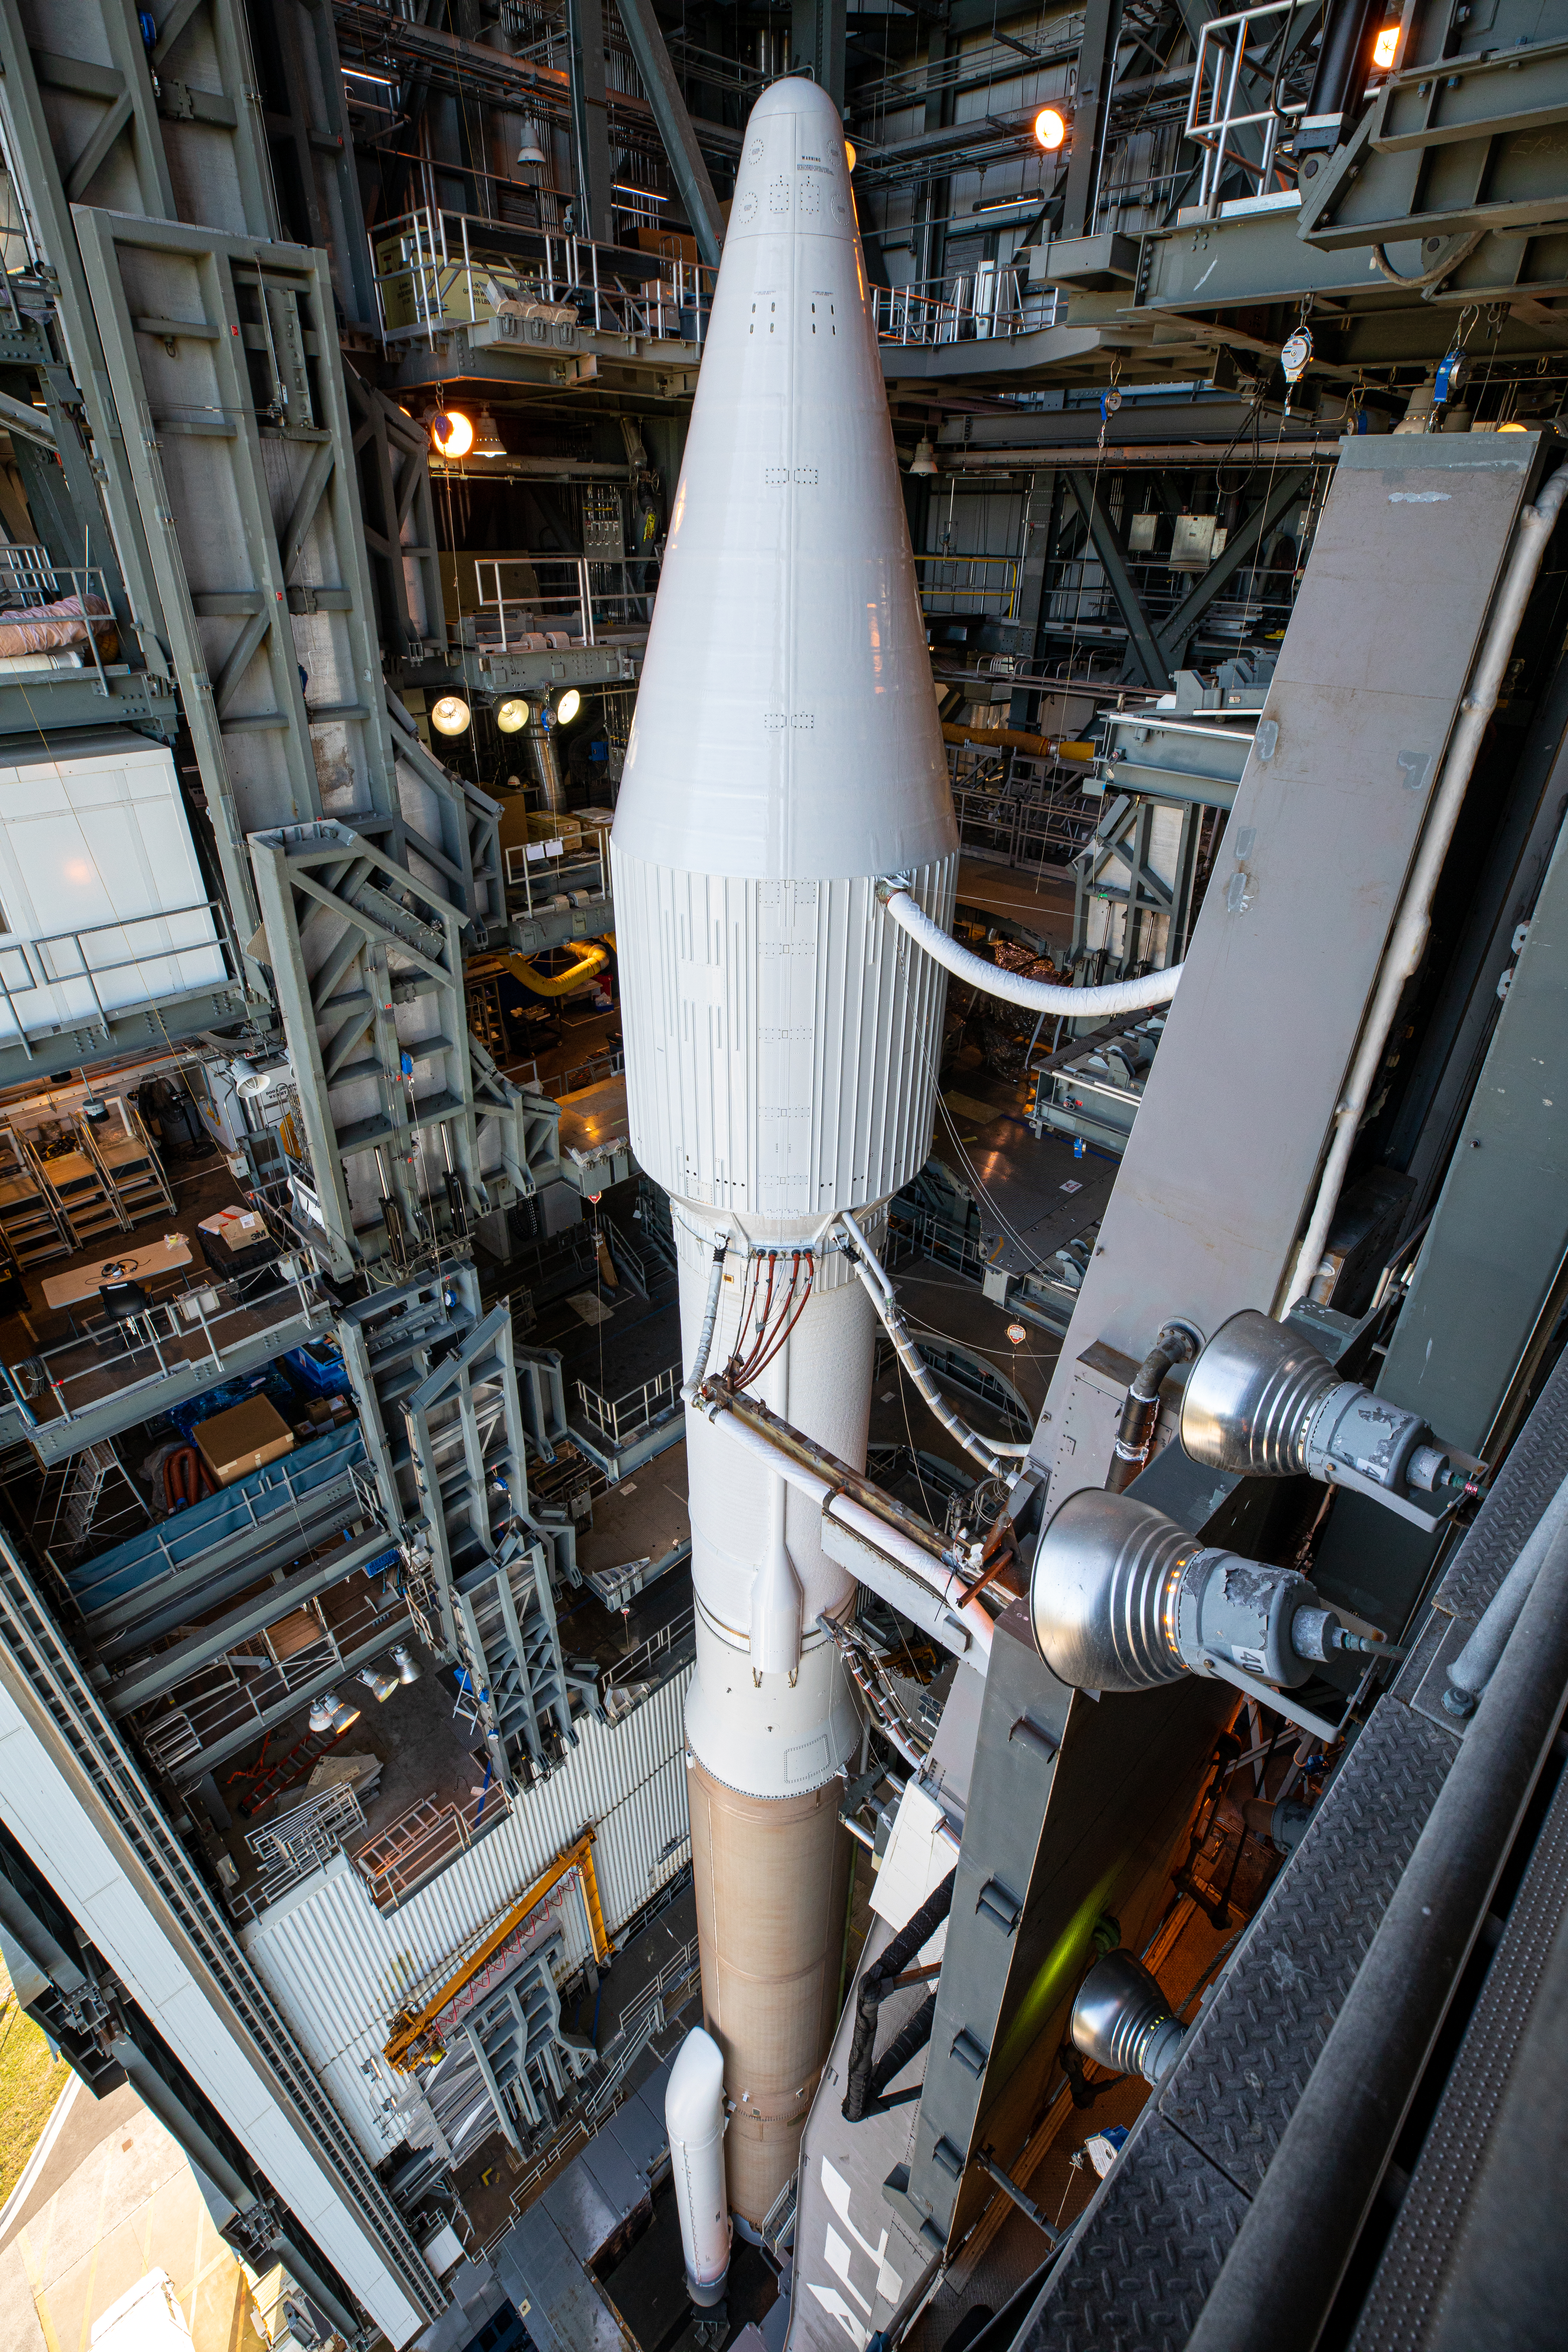

Solar Orbiter Rollout to Pad

The United Launch Alliance Atlas V rocket with the Solar Orbiter spacecraft is photographed inside the Vertical Integration Facility on Cape Canaveral Air Force Station in Florida prior to beginning its roll to the launch pad at Space Launch Complex 41 on Feb. 8, 2020. Solar Orbiter is an international cooperative mission between ESA (European Space Agency) and NASA. The mission aims to study the Sun, its outer atmosphere and solar wind. The spacecraft will provide the first images of the Sun’s poles. NASA’s Launch Services Program based at Kennedy is managing the launch. The spacecraft has been developed by Airbus Defence and Space. Solar Orbiter will launch Feb. 9, 2020 aboard the Atlas V rocket.

Credit: NASA/Kim Shiflett